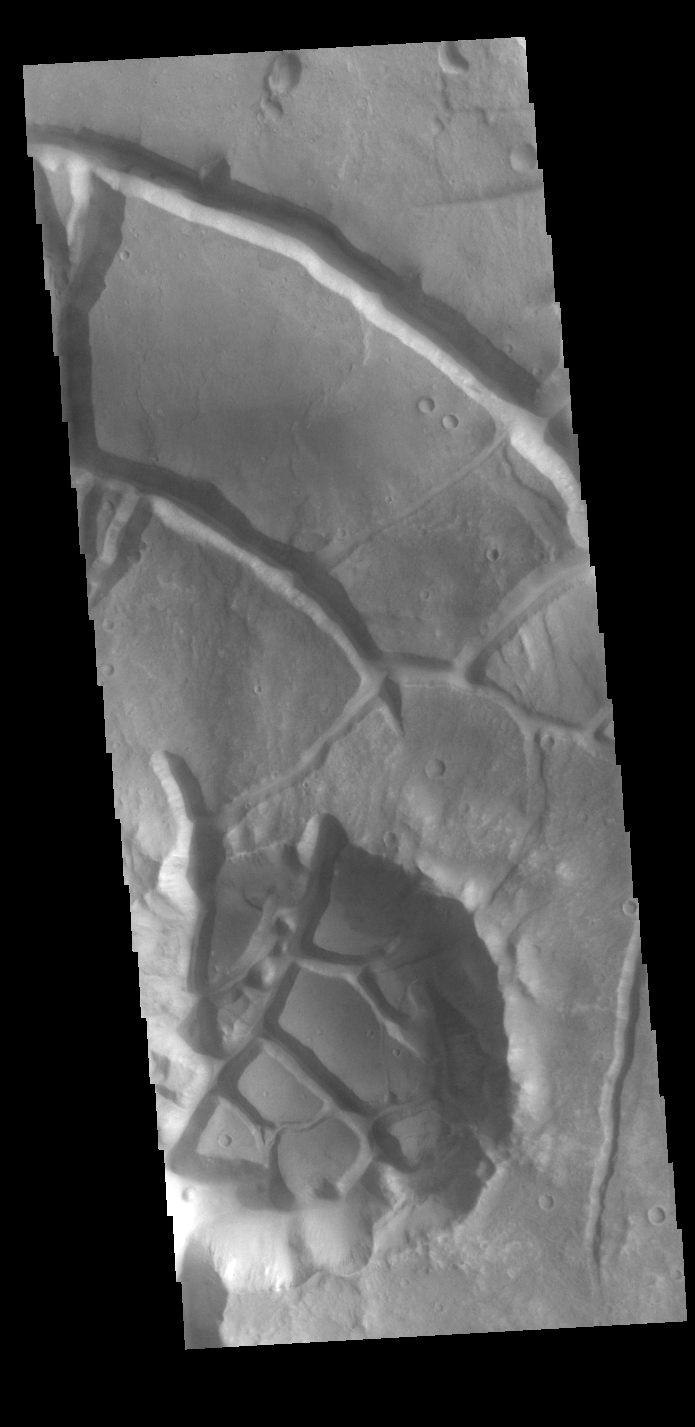

Aram Chaos

Today’s VIS image shows part of Aram Chaos. Aram Chaos was initially formed by a large impact. Over time the crater interior was modified by several different processes, including liquid water. Chaos forms from erosion of the surface into mesa features. With time the valleys expand creating the jumble of mesas seen in the image.

Credit: NASA/JPL-Caltech/ASU